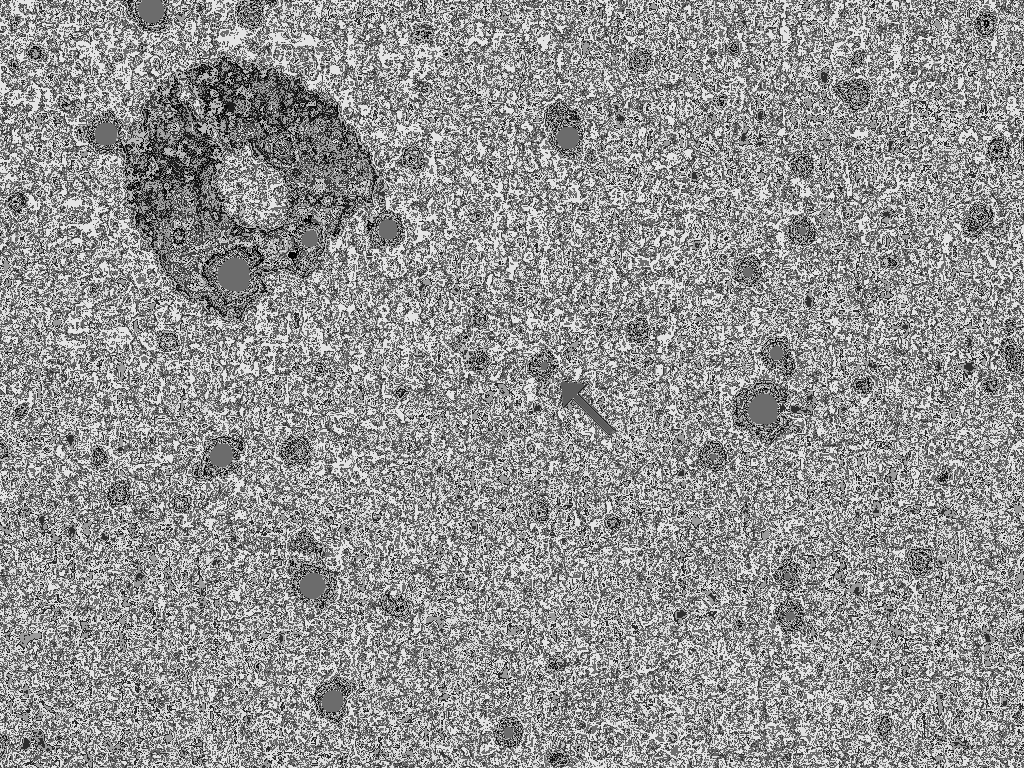

New Horizons Collects First Science on a Post-Pluto Object

In April 2016, NASA’s New Horizons spacecraft observed 1994 JR1, a 90-mile (145-kilometer) wide Kuiper Belt object (KBO) orbiting more than 3 billion miles (5 billion kilometers) from the sun, for the second time. Taken with the spacecraft’s Long Range Reconnaissance Imager (LORRI) on April 7-8 from a distance of about 69 million miles (111 million kilometers), the images shatter New Horizons’ own record for the closest-ever views of this KBO in November 2015, when New Horizons detected JR1 from 170 million miles (280 million kilometers) away.

Combining the November 2015 and April 2016 observations allows scientists to pinpoint the location of JR1 to within 1,000 kilometers (about 600 miles), far better than any small KBO. The more accurate orbit also allows the science team to dispel a theory that JR1 is a quasi-satellite of Pluto.

From the closer vantage point of the April 2016 observations, the team also determined the object’s rotation period, observing the changes in light reflected from JR1’s surface to determine that it rotates once every 5.4 hours (or a JR1 day).

The observations are great practice for possible close-up looks at about 20 more ancient Kuiper Belt objects that may come in the next few years, should NASA approve an extended mission. New Horizons flew through the Pluto system on July 14, 2015, making the first close-up observations of Pluto and its family of five moons. The spacecraft is on course for an ultra-close flyby of another Kuiper Belt object, 2014 MU69, on Jan. 1, 2019.

Above, the first two of the 20 observations that New Horizons made of 1994 JR1 in April 2016. The Kuiper Belt object is the bright moving dot indicated by the arrow. The dots that do not move are background stars. The moving features in the top left and far right are internal camera reflections (a kind of selfie) caused by illumination by a very bright star just outside of LORRI’s field of view; the one on the left shows the three arms that hold up LORRI’s secondary mirror.

The Johns Hopkins University Applied Physics Laboratory in Laurel, Maryland, designed, built, and operates the New Horizons spacecraft, and manages the mission for NASA’s Science Mission Directorate. The Southwest Research Institute, based in San Antonio, leads the science team, payload operations and encounter science planning. New Horizons is part of the New Frontiers Program managed by NASA’s Marshall Space Flight Center in Huntsville, Alabama.

Credit: NASA/Johns Hopkins University Applied Physics Laboratory/Southwest Research Institute